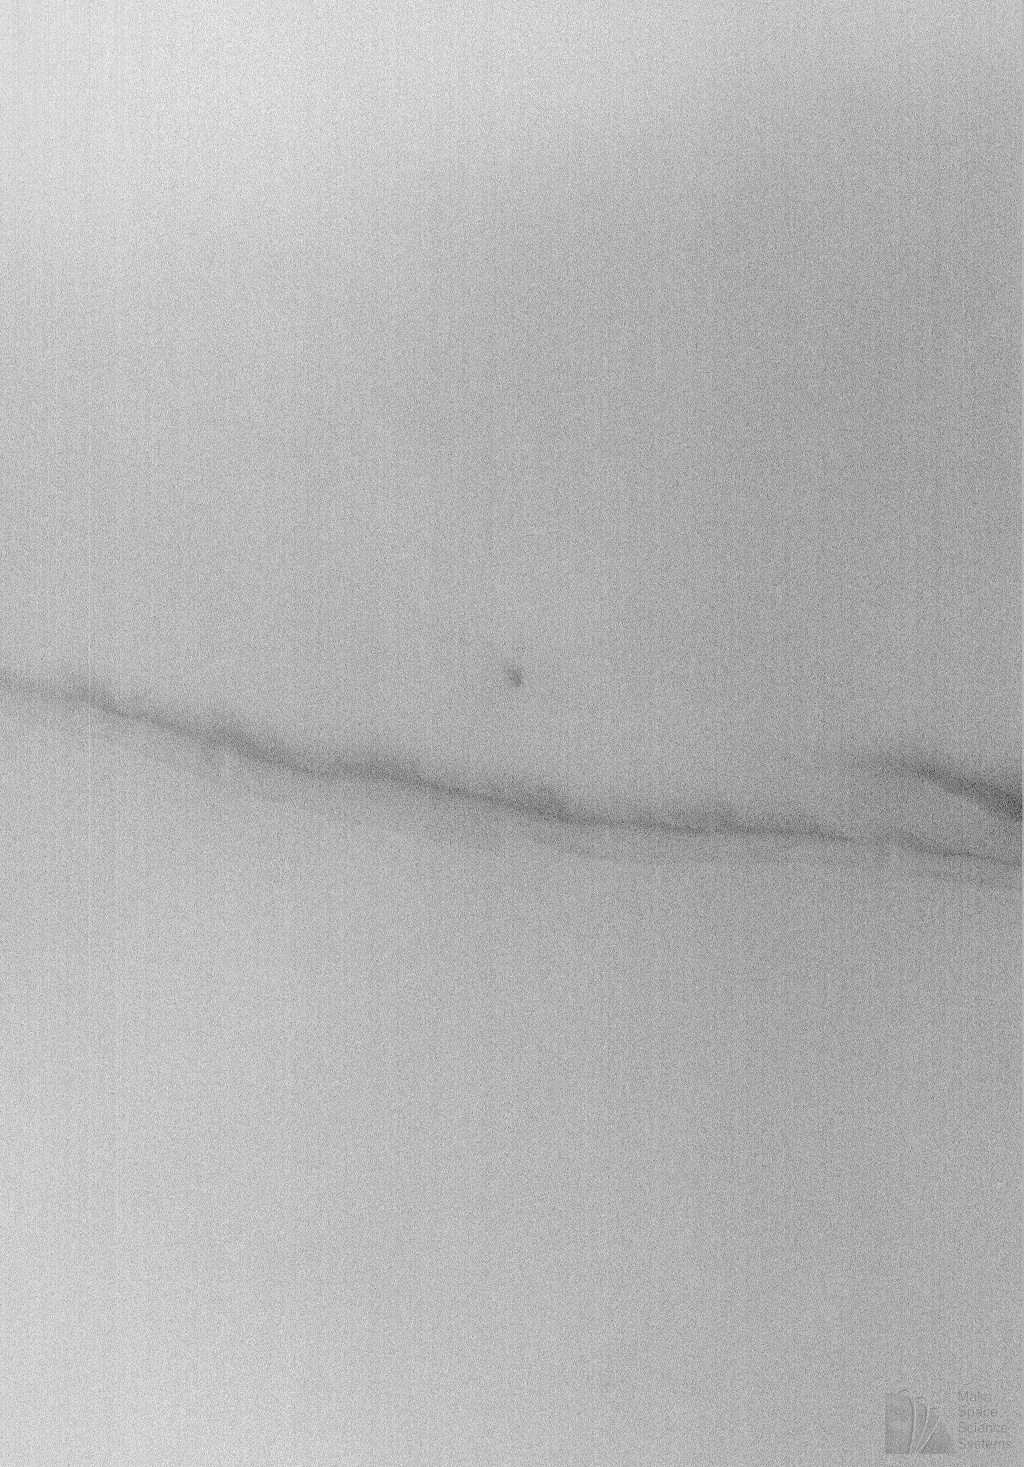

Cloudy Image of Cerberus Rupes Dark Lineation

The Second Science Phasing Orbits (SPO-2) period of the Mars Global Surveyor mission began at the end of May 1998. These orbits are morning orbits. That is, the local time on the planet beneath Mars Global Surveyor is in the morning. During the first part of June 1998, the local time on the ground was approximately 9:30 a.m. The Mars Orbiter Camera (MOC) has observed that this time of day is quite cloudy this year.

Clouds have thus posed a real challenge for the MOC team, who are targeting high resolution images almost every day. Many of the high resolution images that were returned to Earth in early June 1998 were nearly white with clouds and haze. Very little detail could be seen on the ground.

The above picture illustrates one of the better cloudy images obtained by MOC. The haze was too thick to show much detail on the surface in the raw image, but in this case at least a dark lineation could be seen in part of the image. The full frame was nearly white everywhere except in the vicinity of the dark lineation. The MOC image, #35003, was obtained on Mars Global Surveyor’s 350th orbit about the planet. The picture was taken around 4:00 a.m. PDT on June 7, 1998. The center of this subframe is at 8.03°N, 194.30°W. The dark lineation is one of the Cerberus Rupes–a set of dark lines (ridges or fractures) that cross the region southeast of the Elysium volcanic rise.

Malin Space Science Systems and the California Institute of Technology built the MOC using spare hardware from the Mars Observer mission. MSSS operates the camera from its facilities in San Diego, CA. The Jet Propulsion Laboratory’s Mars Surveyor Operations Project operates the Mars Global Surveyor spacecraft with its industrial partner, Lockheed Martin Astronautics, from facilities in Pasadena, CA and Denver, CO.

Credit: NASA/JPL/Malin Space Science Systems